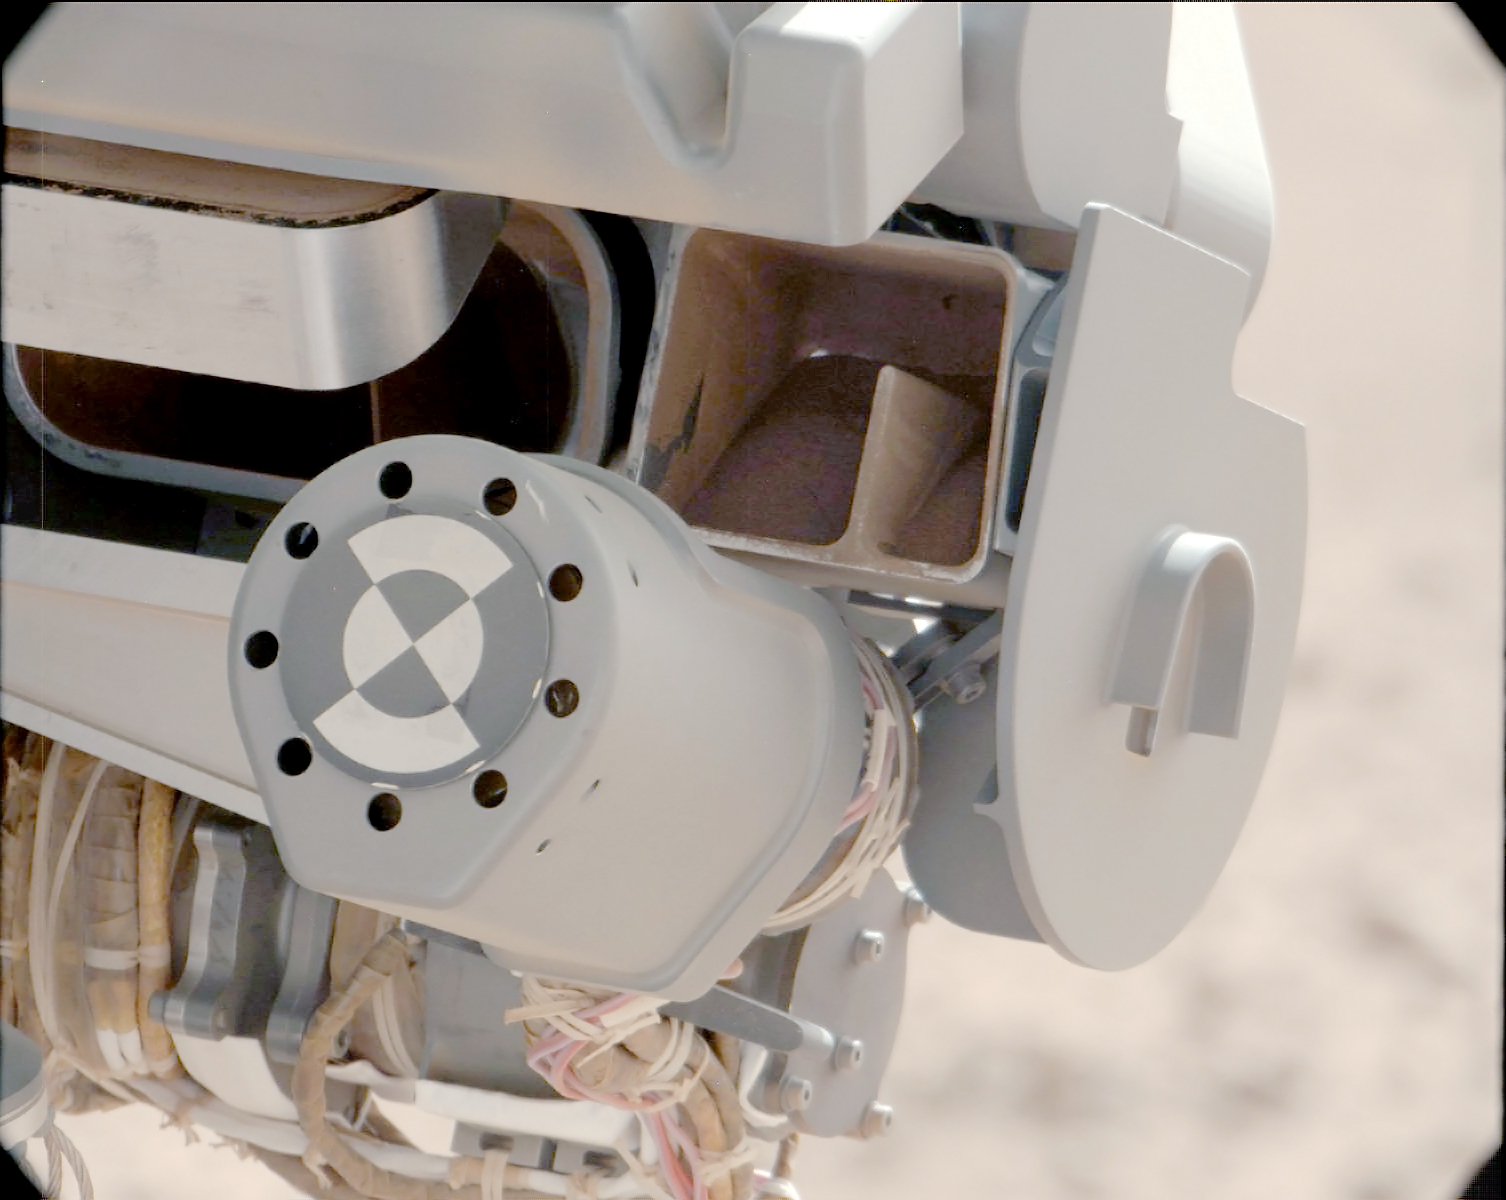

Sand Filtered through Curiosity’s Sieve

This image shows fine sand from Mars that was filtered by NASA’s Curiosity rover as part of its first “decontamination” exercise. These particles passed through a sample-processing sieve that is porous only to particles less than 0.006 inches (150 microns) across. The view from the rover’s Mast Camera looks into the portion box and “throat” of the Collection and Handling for In-Situ Martian Rock Analysis (CHIMRA) tool on the end of the rover’s arm.

The decontamination exercise involved scooping some soil, shaking it thoroughly inside the sample-processing chambers to scrub the internal surfaces, putting it through a sieve, dividing it into the appropriate portions, then discarding the sample. This image is downstream of the sieve. The portion box will meter out a portion about the volume of half a baby aspirin so that the instruments receiving the sample will not choke on a sample that is too big.

The decontamination procedure will be repeated three times. The rinse-and-discard cycles serve a quality-assurance purpose similar to a common practice in geochemical laboratory analysis on Earth.

This image was taken by Curiosity’s right Mast Camera (Mastcam-100) on Oct. 10, 2012, the 64th sol, or Martian day, of operations. Scientists white-balanced the color in this view to show the Martian scene as it would appear under the lighting conditions we have on Earth.

JPL manages the Mars Science Laboratory/Curiosity for NASA’s Science Mission Directorate in Washington. The rover was designed, developed and assembled at JPL, a division of the California Institute of Technology in Pasadena.

Credit: NASA/JPL-Caltech/MSSS